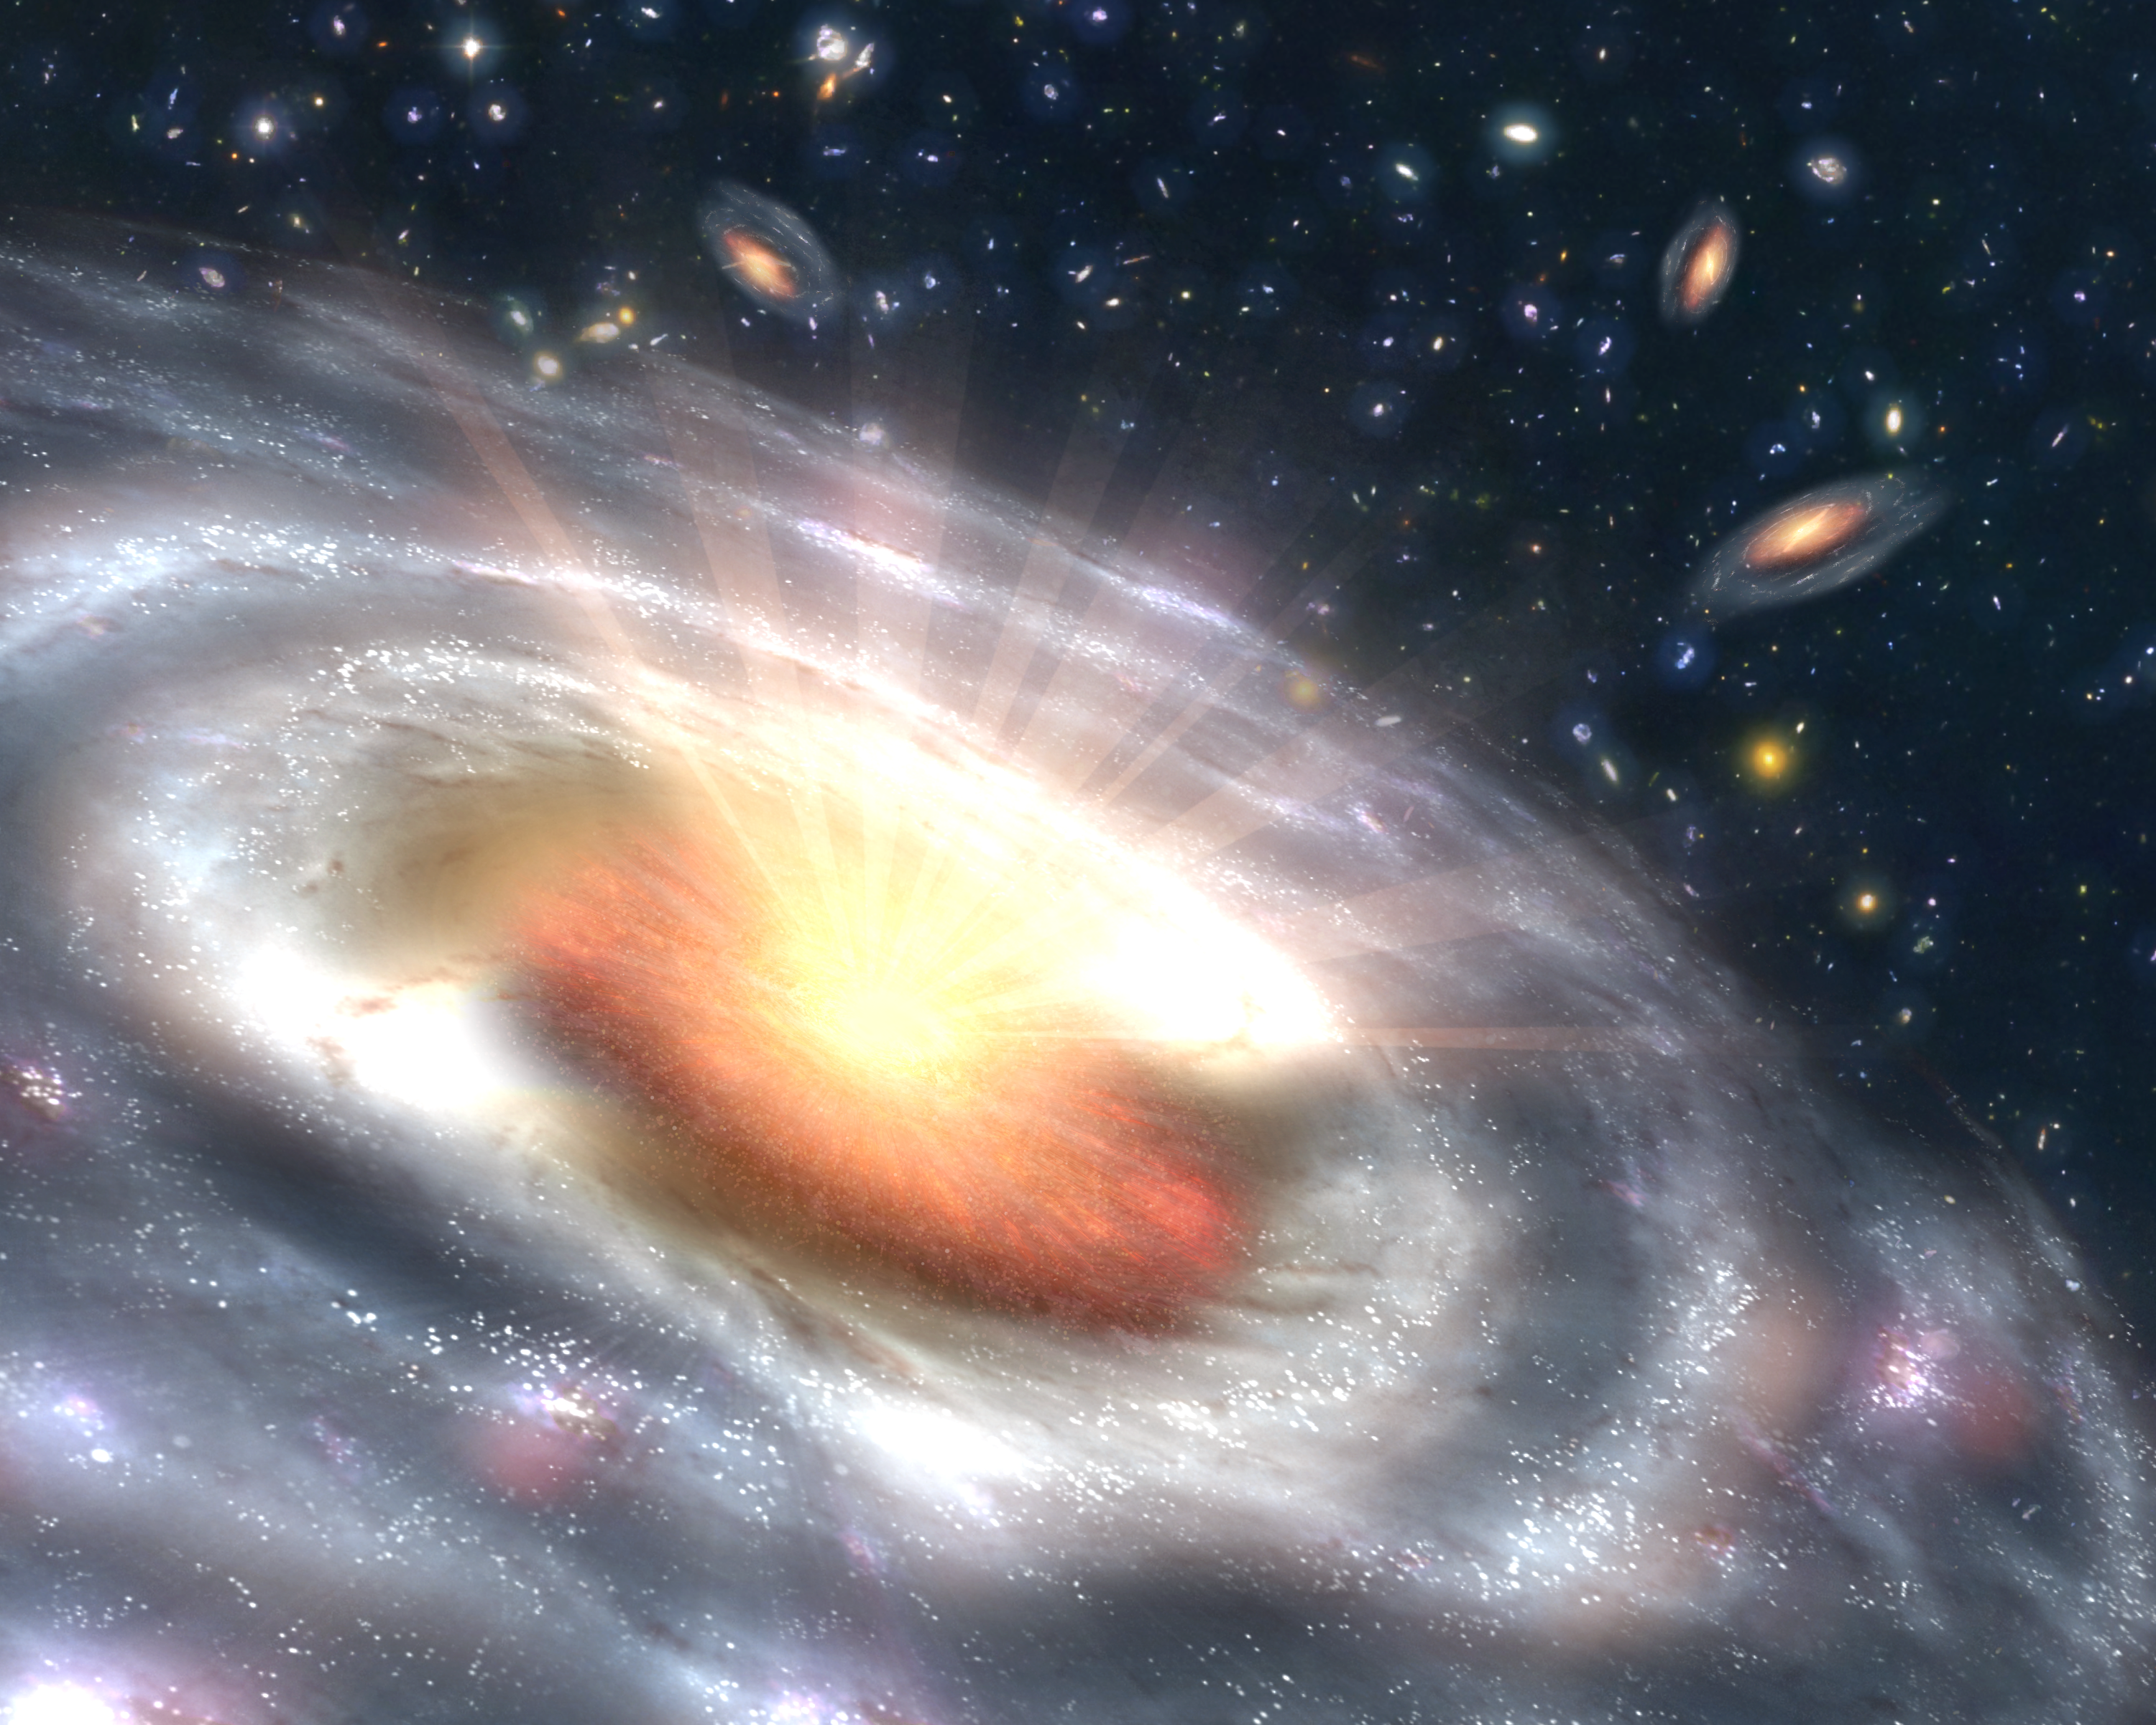

Bursting with Stars and Black Holes (Artist Concept)

A growing black hole, called a quasar, can be seen at the center of a faraway galaxy in this artist’s concept. Astronomers using NASA’s Spitzer and Chandra space telescopes discovered swarms of similar quasars hiding in dusty galaxies in the distant universe.

The quasar is the orange object at the center of the large, irregular-shaped galaxy. It consists of a dusty, doughnut-shaped cloud of gas and dust that feeds a central supermassive black hole. As the black hole feeds, the gas and dust heat up and spray out X-rays, as illustrated by the white rays. Beyond the quasar, stars can be seen forming in clumps throughout the galaxy. Other similar galaxies hosting quasars are visible in the background.

The newfound quasars belong to a long-lost population that had been theorized to be buried inside dusty, distant galaxies, but were never actually seen. While some quasars are easy to detect because they are oriented in such a way that their X-rays point toward Earth, others are oriented with their surrounding doughnut-clouds blocking the X-rays from our point of view. In addition, dust and gas in the galaxy itself can block the X-rays.

Astronomers had observed the most energetic of this dusty, or obscured, bunch before, but the “masses,” or more typical members of the population, remained missing. Using data from Spitzer and Chandra, the scientists uncovered many of these lost quasars in the bellies of massive galaxies between 9 and 11 billion light-years away. Because the galaxies were also busy making stars, the scientists now believe most massive galaxies spent their adolescence building up their stars and black holes simultaneously.

The Spitzer observations were made as part of the Great Observatories Origins Deep Survey program, which aims to image the faintest distant galaxies using a variety of wavelengths.

Credit: NASA/JPL-Caltech